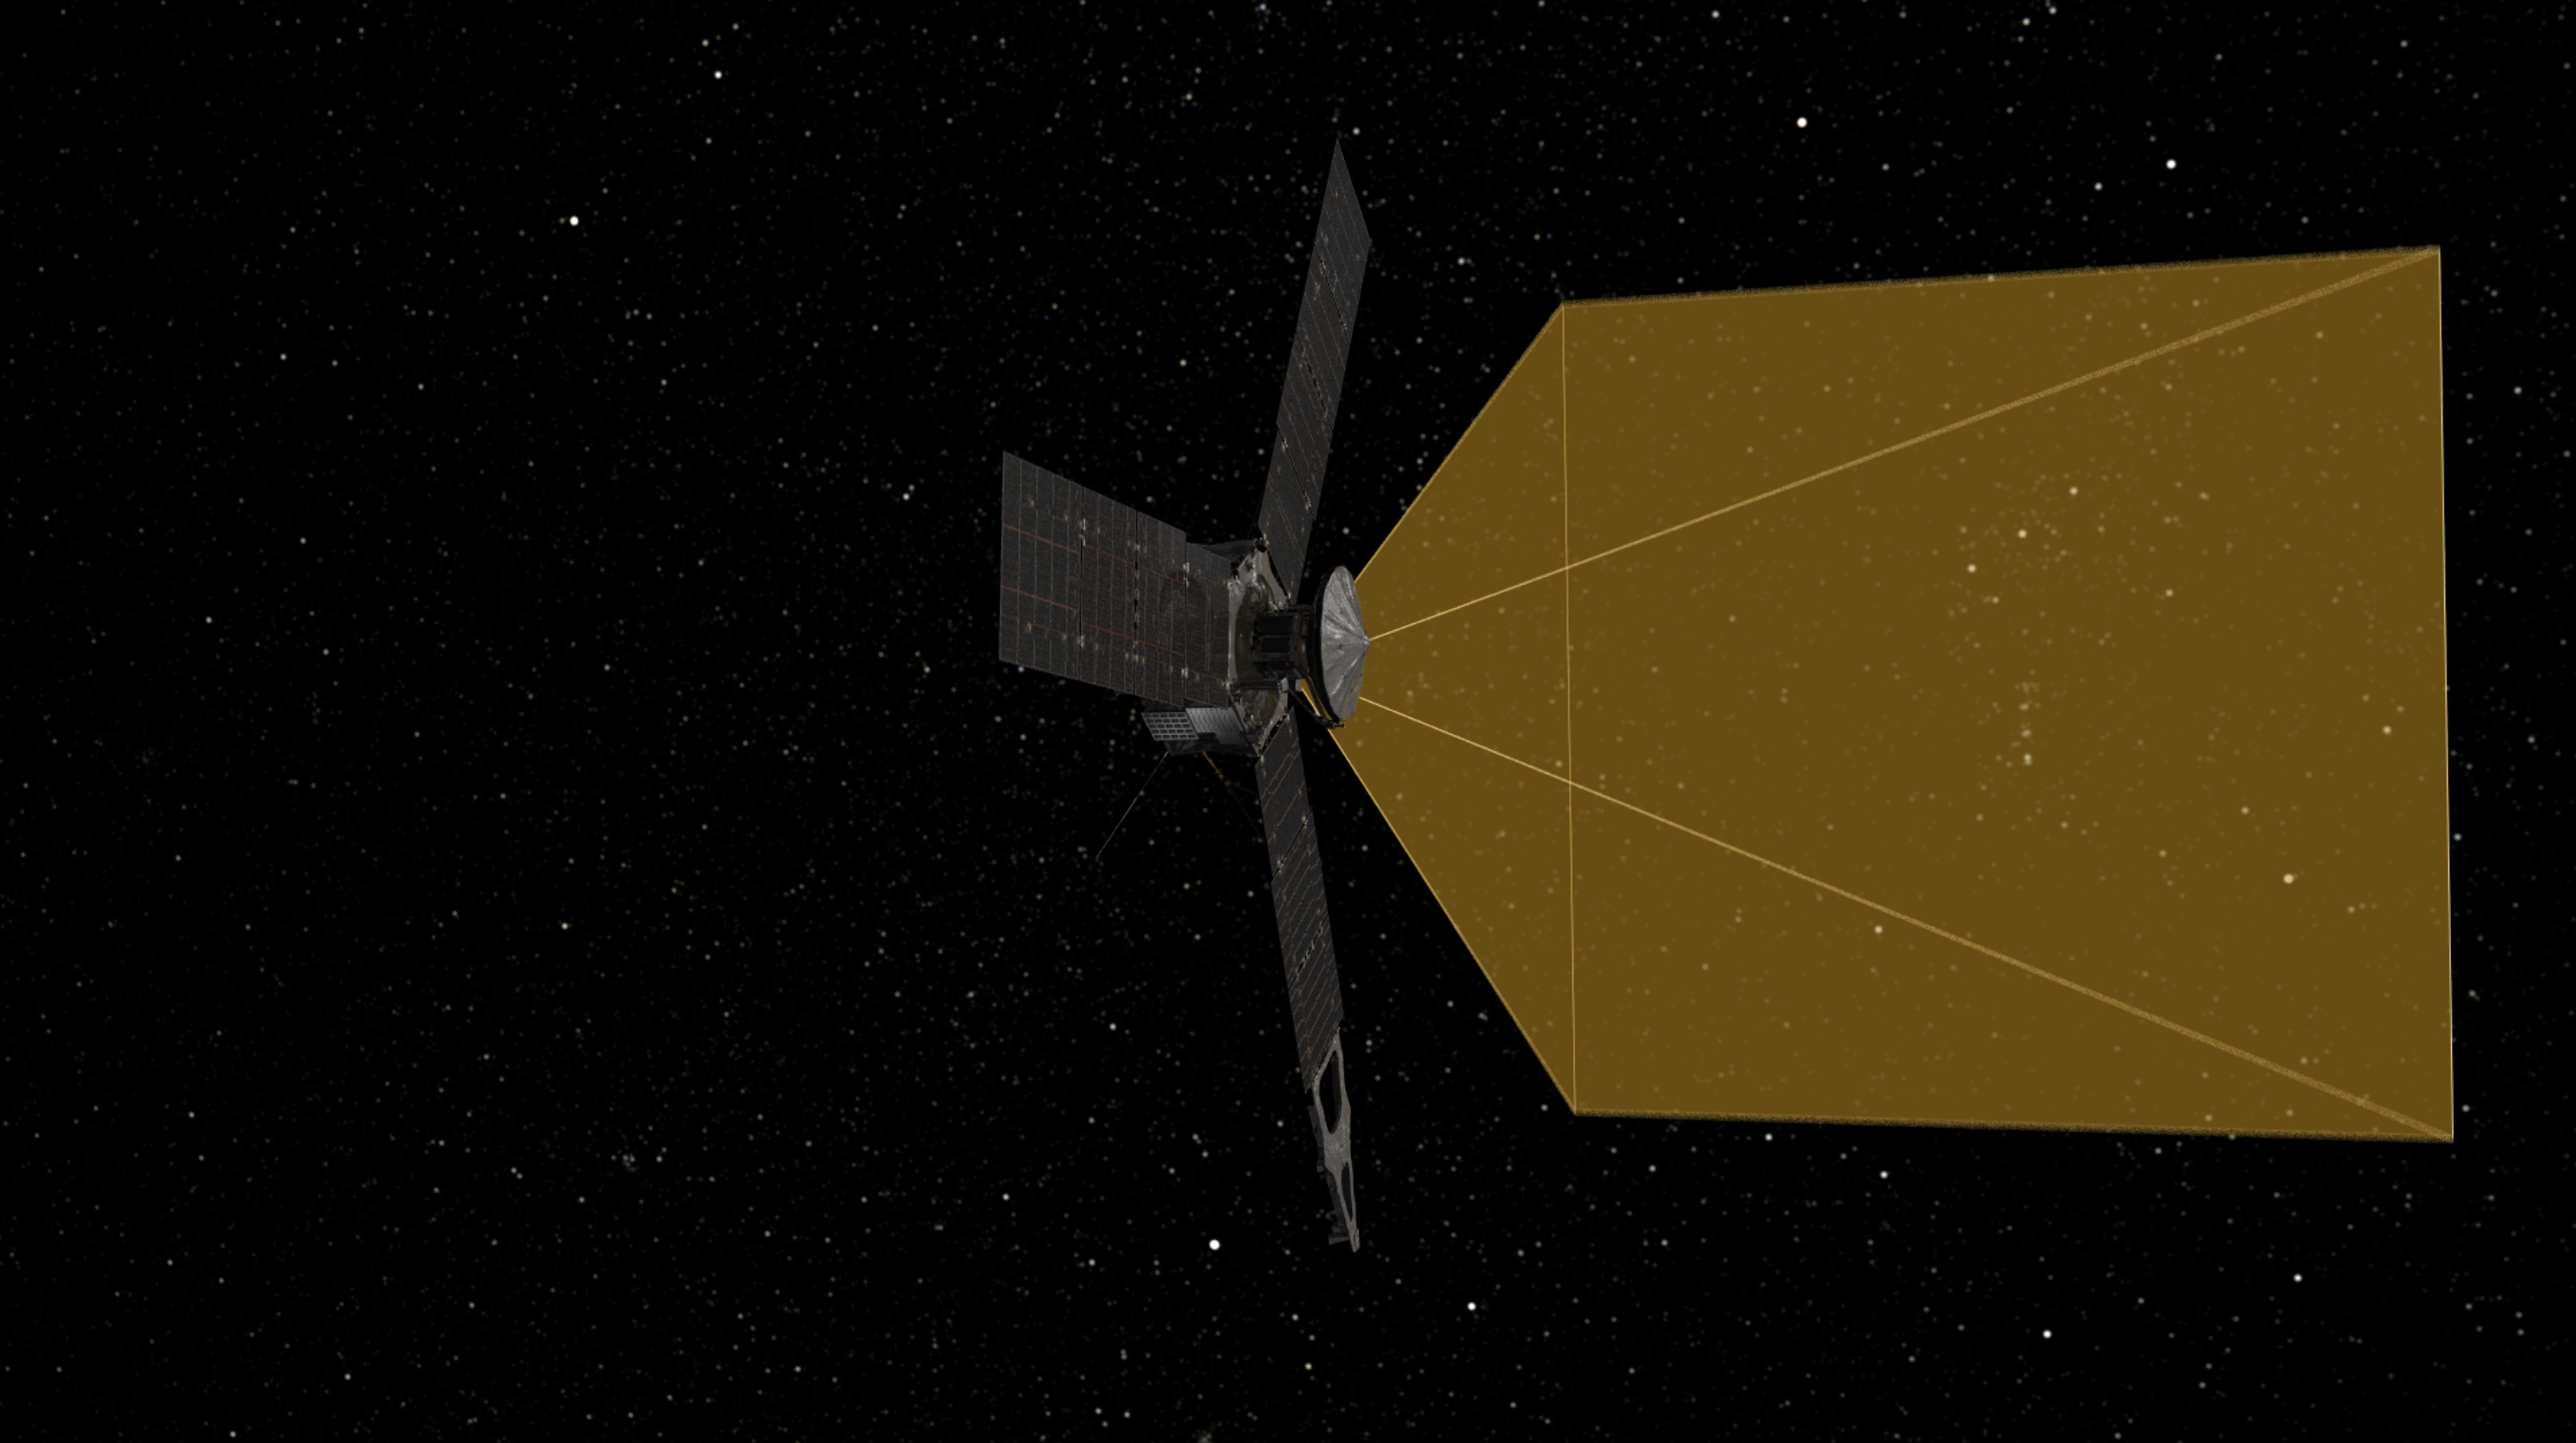

The Day Job for Juno’s SRU (Artist’s Concept)

This animation illustrates how the Stellar Reference Unit (SRU) star camera aboard NASA’s Juno spacecraft supports “attitude determination” — the knowledge of which way Juno is pointing as the spacecraft navigates through space. The SRU takes images of star fields and searches for bright stars with known positions to help Juno obtain its bearings.

JunoCam’s raw images are available at www.missionjuno.swri.edu/junocam for the public to peruse and process into image products.

More information about Juno is online at http://www.nasa.gov/juno and http://missionjuno.swri.edu.

NASA’s Jet Propulsion Laboratory manages the Juno mission for the principal investigator, Scott Bolton, of Southwest Research Institute in San Antonio. Juno is part of NASA’s New Frontiers Program, which is managed at NASA’s Marshall Space Flight Center in Huntsville, Alabama, for NASA’s Science Mission Directorate. Lockheed Martin Space Systems, Denver, built the spacecraft. Caltech in Pasadena, California, manages JPL for NASA.

Credit: NASA/JPL-Caltech/SwRI